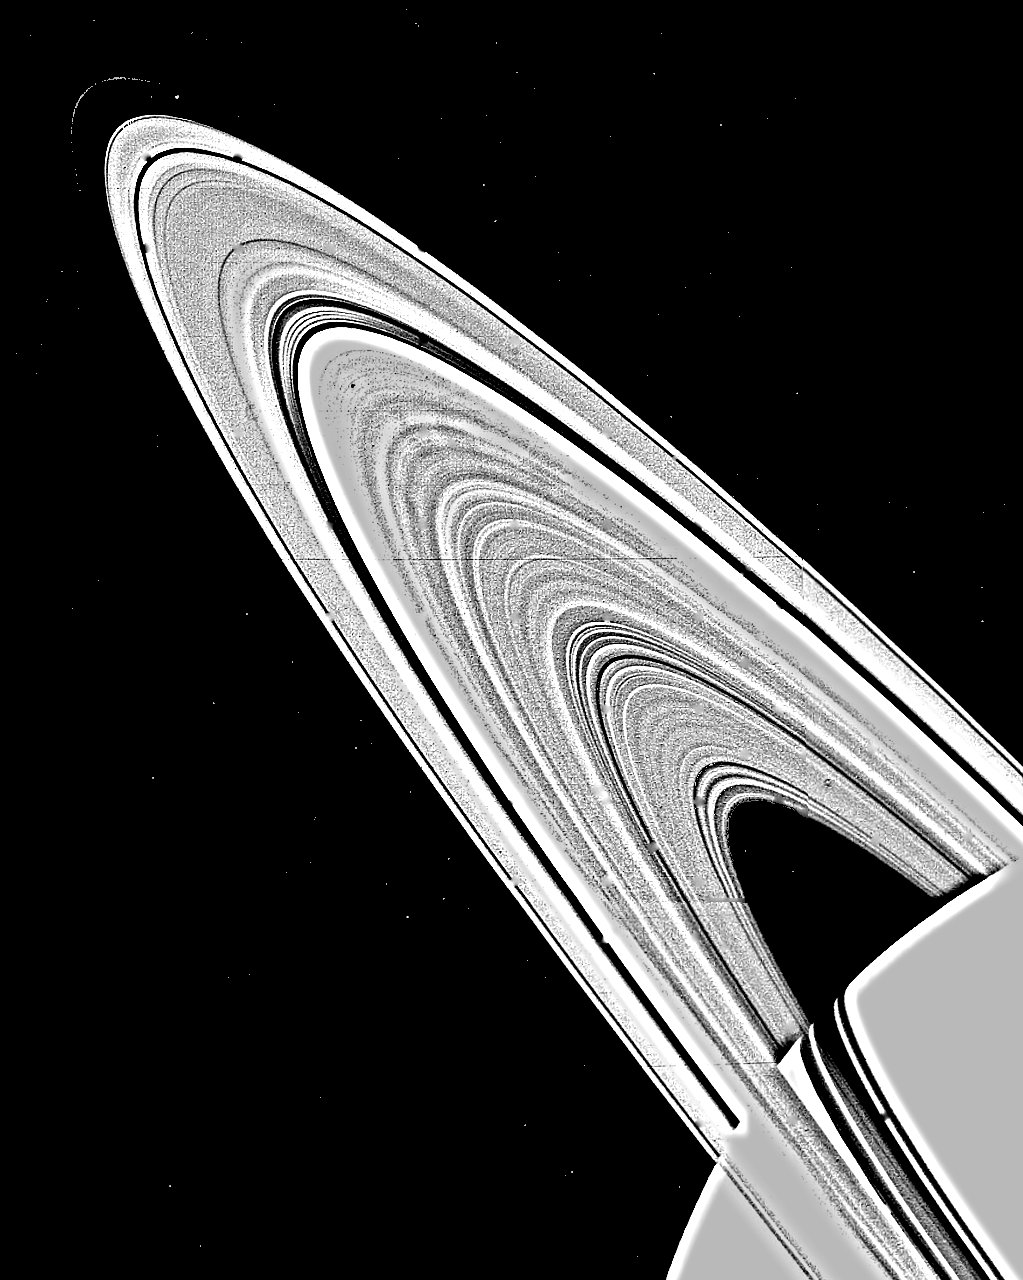

Two-image Mosaic of Saturn’s Rings

This computer-assembled two-image mosaic of Saturn’s rings, taken by NASA’s Voyager 1 on Nov. 6, 1980 at a range of 8 million kilometers (5 million miles), shows approximately 95 individual concentric features in the rings. The extraordinarily complex structure of the rings is easily seen across the entire span of the ring system. The ring structure, once thought to be produced by the gravitational interaction between Saturn’s satellites and the orbit of ring particles, has now been found to be too complex for this explanation alone. The 14th satellite of Saturn, discovered by Voyager 1, is seen (upper left) just inside the narrow F-ring, which is less than 150 kilometers (93 miles wide). The Voyager Project is managed for NASA by the Jet Propulsion Laboratory, Pasadena, Calif.

Credit: NASA/JPL